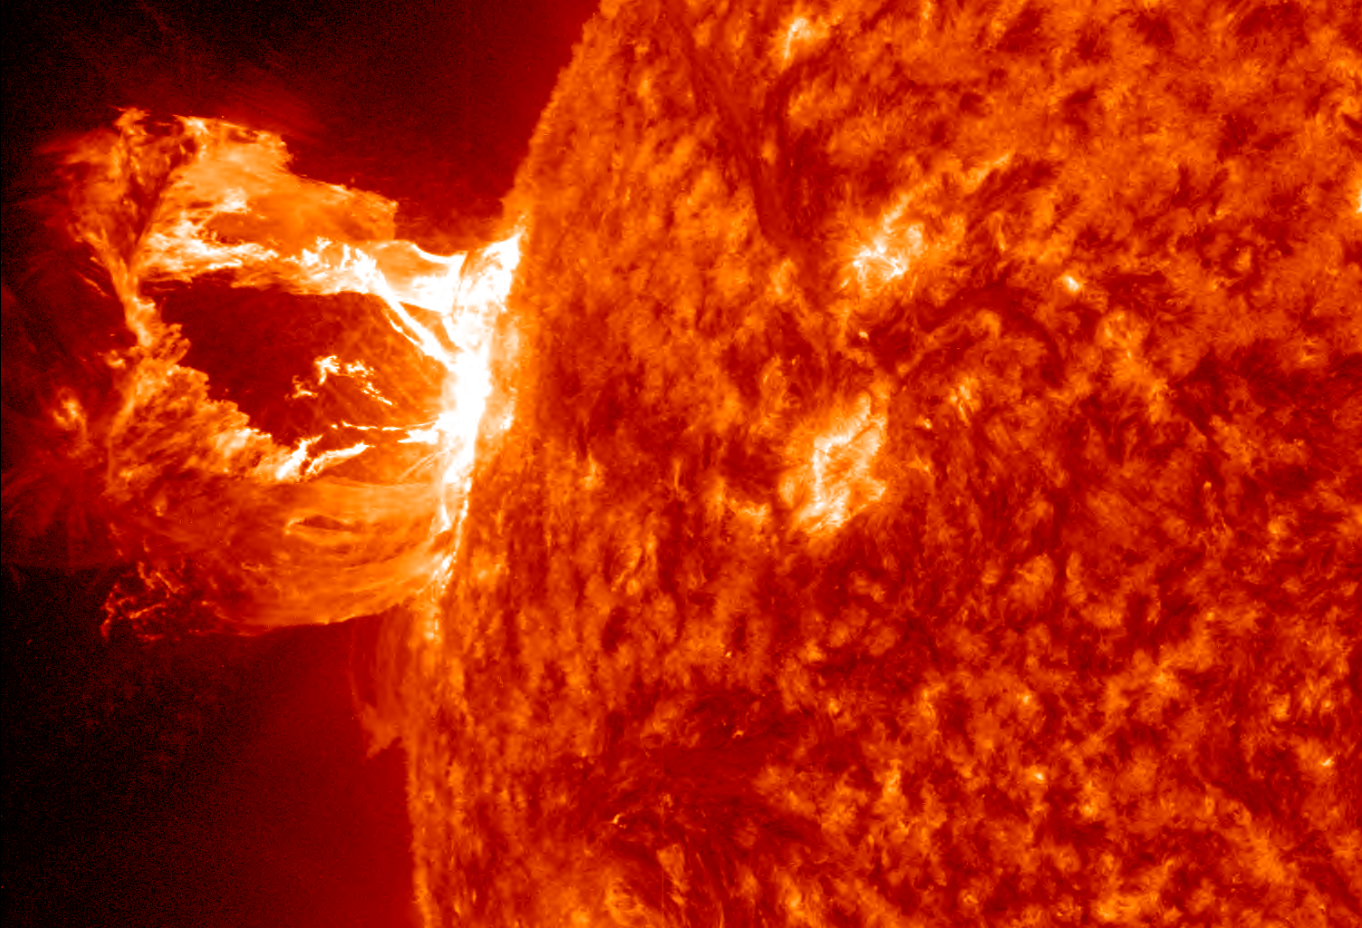

Amazing Hi-Def CME

A beautiful prominence eruption shot off the east limb (left side) of the sun on Monday, April 16, 2012. Such eruptions are often associated with solar flares, and in this case an M1 class (medium-sized) flare did occur at the same time, though it was not aimed toward Earth. This event, which is still in progress, was seen by NASA’s SDO satellite.

Credit: NASA/GSFC/SDO